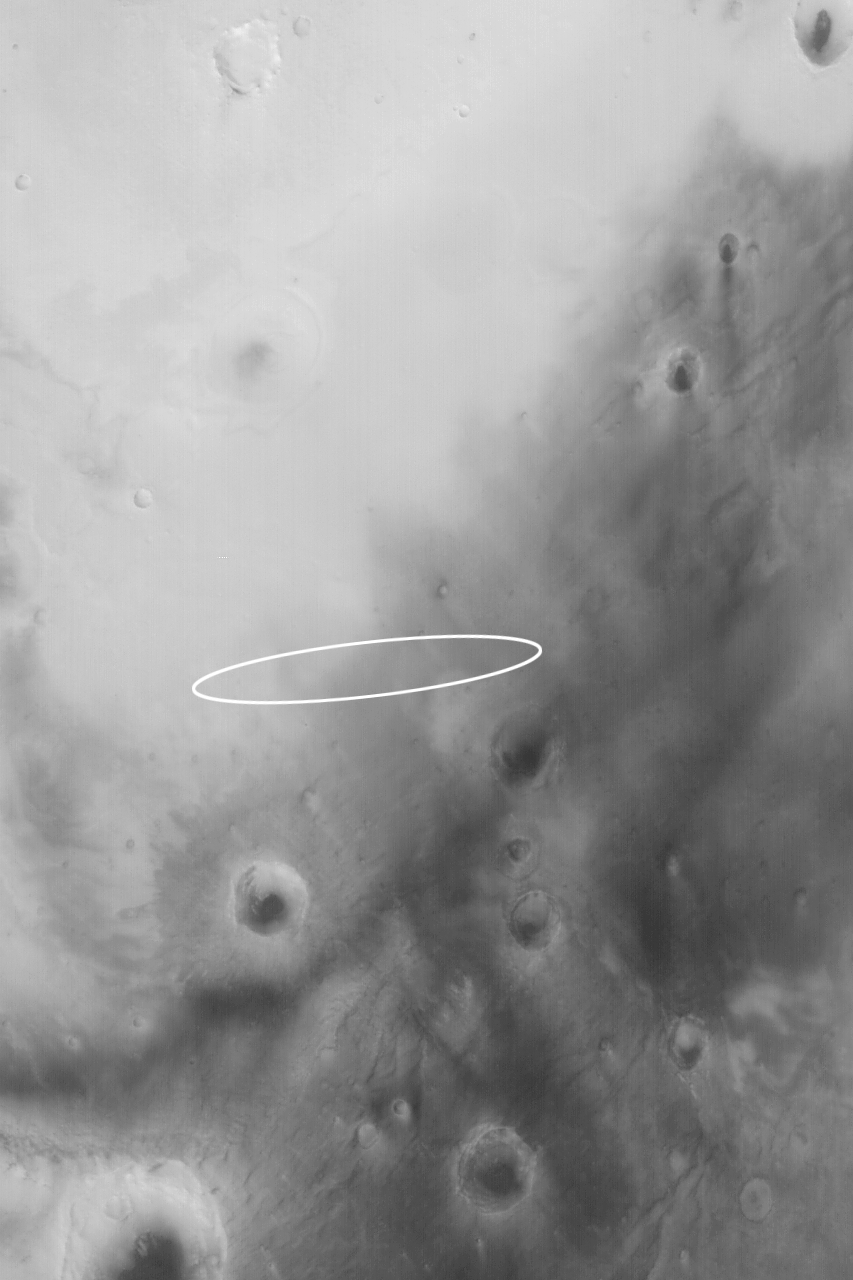

Mars Exploration Rover (MER-B) Opportunity Landing Site

Mosaic (Click on image for larger view)

Wide Angle View (Click on image for larger view)

Narrow Angle View (Click on image for larger view)

24 January 2004
The second Mars Exploration Rover (MER-B), Opportunity, is set to land on Mars around 9:05 p.m. Pacific Standard Time today, 24 January 2004 (25 January 2004 UTC). Above are shown three perspectives on the Opportunity landing site, which is an ellipse in Meridiani Planum approximately 87 km (54 mi) long by 11 km (6.8 mi) wide. All images are oriented with north up and east to the right. The lander will be coming through the atmosphere from the west/southwest, roughly following the long axis of the ellipse. It is most likely to touch down somewhere near the center of the ellipse.

The first image (top) is a mosaic of MGS MOC and Mars Odyssey Thermal Emission Imaging System visible images (THEMIS-VIS). The THEMIS-VIS instrument provides pictures with a spatial resolution of 18 meters per pixel (~59 ft/pixel); the MOC images used in the mosaic have resolutions ranging from 1.4 m/pixel to 12 m/pixel. A total of 15 THEMIS-VIS images were used to form the background, on which 61 MOC high resolution images were mosaiced. These data were acquired over a period spanning parts of 3 Mars years between April 1999 through January 2004. These pictures were acquired not only in different years, but in different seasons, so the illumination angle, overall brightness, and patterns of ephemeral windblown dust and, in some cases, dark dust devil streaks, are different from image to image within the mosaic.

The second image (middle) is a Mars Global Surveyor (MGS) Mars Orbiter Camera (MOC) red wide angle view obtained in November 2003 as part of an on-going effort to monitor the weather at the landing site. The wide angle view provides a sense of the regional context. The third image (bottom) is a 1.8 m/pixel (6 ft/pixel) view near the center of the landing ellipse. It was also acquired by MOC in November 2003, and covers an area 3 km (1.9 mi) wide. The light-toned, somewhat circular features are believed to be either the location of ancient, buried, nearly-filled meteor impact craters or the eroded remains of craters that formed in bedrock that has long since been removed from the region.

The Opportunity landing site in Meridiani Planum was selected to provide access, it is hoped, to materials bearing the iron oxide mineral, hematite. Hematite was detected in this region by the Thermal Emission Spectrometer (TES) on MGS. This mineral is suspected of providing a clue that liquid water may have once played a role in the region. The dark-toned materials of Meridiani Planum cover a lighter-toned substrate that may consist of layered rock. Small ridges have formed in the dark material in some parts of the landing ellipse, but no one will know until the first images are returned, exactly what features will be present at the Opportunity site. One thing is certain: no previous Mars lander has ever gone to a setting like Meridiani Planum. The landscape is almost certain to be different than the Viking 1, Viking 2, Mars Pathfinder, and Spirit sites.

Sunlight illuminates the wide and narrow angle views, and each image in the mosaic, from the left. The THEMIS instrument is operated by a team at Arizona State University; the THEMIS-VIS camera was built by Malin Space Science Systems (MSSS), which also operates the MGS MOC. Opportunity will land in the mid-afternoon, local time, on Mars. At the same time, Mars Global Surveyor will pass over the site and listen for a transmission of Opportunity’s entry, descent, and landing data. These data will be relayed back to Earth by the MOC. For more information about the Mars Exploration Rovers, visit NASA/JPL’s Mars Exploration Program Web site. For more information about the work that Malin Space Science Systems and MGS MOC are doing in support of the rover missions, see: http://www.msss.com/mer_mission/. For information about how MSSS will use this mosaic of the landing site to help find Opportunity after it touches down, see Finding MERs.

Credit: NASA/JPL/Malin Space Science Systems